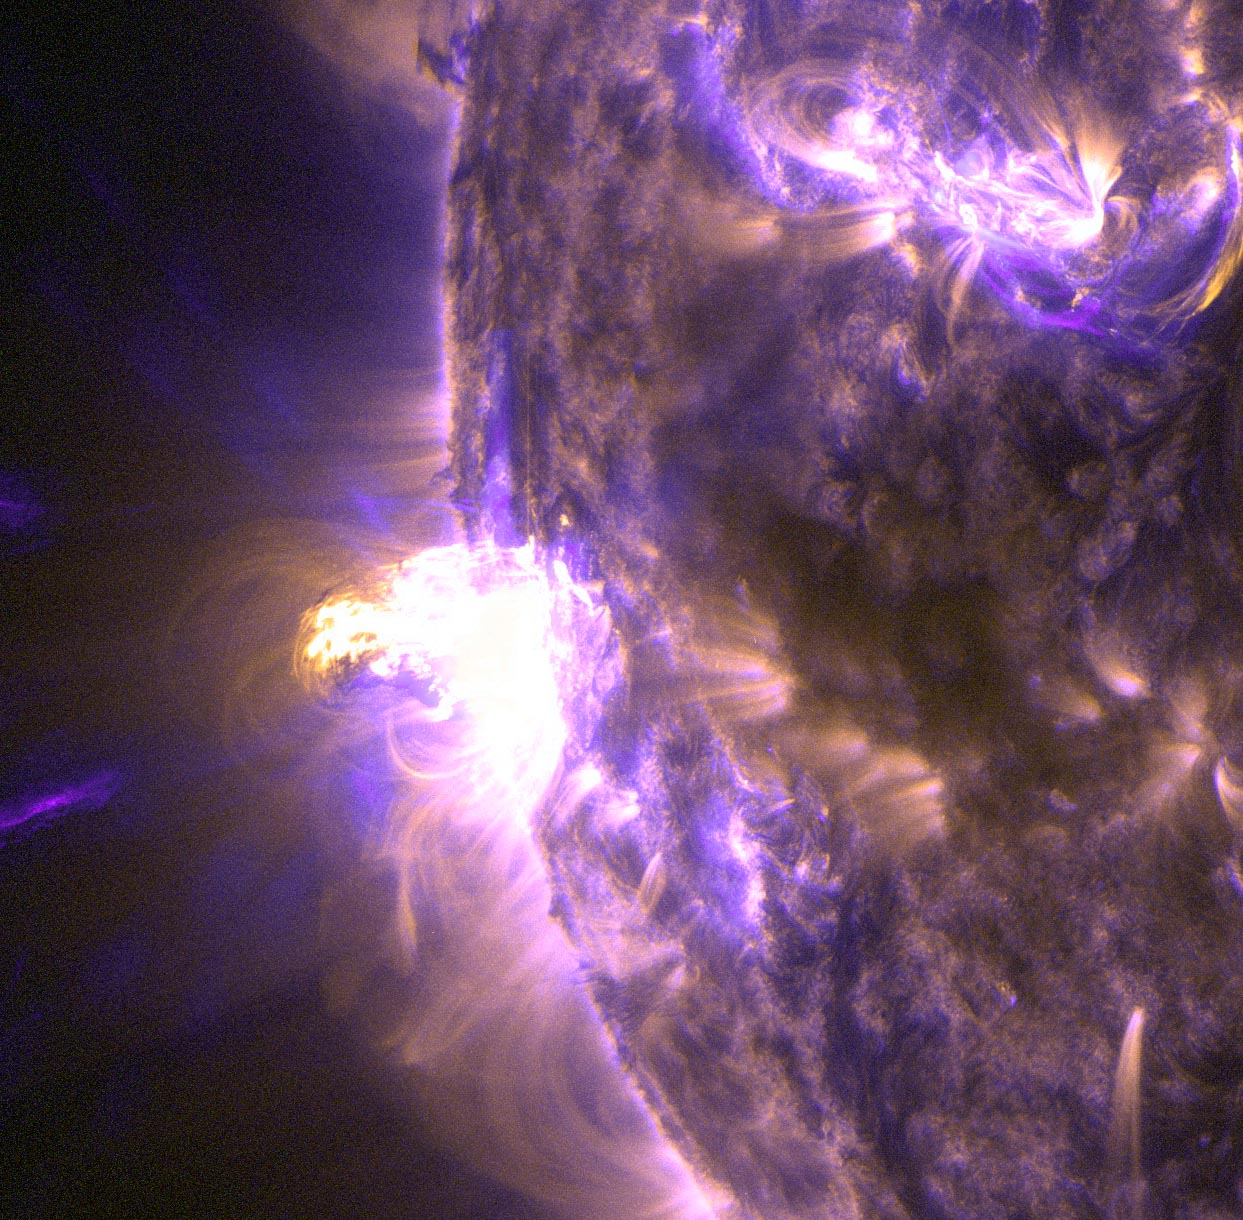

NASA Captures Images of a Late Summer Flare [detail]

On Aug. 24, 2014, the sun emitted a mid-level solar flare, peaking at 8:16 a.m. EDT. NASA's Solar Dynamics Observatory captured images of the flare, which erupted on the left side of the sun. Solar flares are powerful bursts of radiation. Harmful radiation from a flare cannot pass through Earth's atmosphere to physically affect humans on the ground, however -- when intense enough -- they can disturb the atmosphere in the layer where GPS and communications signals travel. This close-up of a moderate flare on Aug. 24, 2014, shows light in the 131 and 171 Angstrom wavelengths. The former wavelength, usually colorized in teal, highlights the extremely hot material of a flare. The latter, usually colorized in gold, highlights magnet loops in the sun's atmosphere. To see how this event may affect Earth, please visit NOAA's Space Weather Prediction Center at spaceweather.gov, the U.S. government's official source for space weather forecasts, alerts, watches and warnings. This flare is classified as an M5 flare. M-class flares are ten times less powerful than the most intense flares, called X-class flares.

Credit: NASA/Goddard/SDO